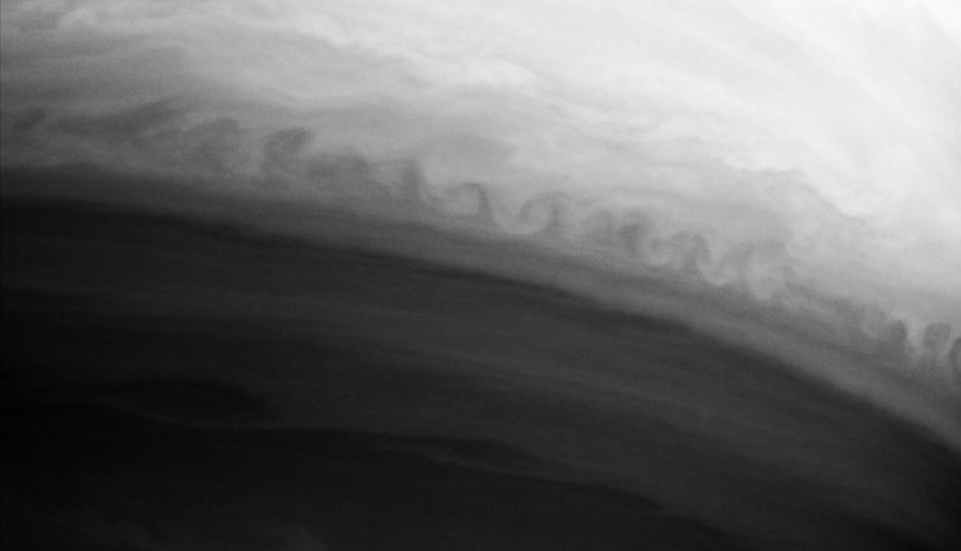

Rough Around the Edges

This turbulent boundary between two latitudinal bands in Saturn’s atmosphere curls repeatedly along its edge in this Cassini image. This pattern is an example of a Kelvin-Helmholtz instability, which occurs when two fluids of different density flow past each other at different speeds. This type of phenomenon should be fairly common on the gas-giant planets given their alternating jets and the different temperatures in their belts and zones.

The image was taken with the Cassini spacecraft narrow angle camera on Oct. 9, 2004, at a distance of 5.9 million kilometers (3.7 million miles) from Saturn through a filter sensitive to wavelengths of infrared light centered at 889 nanometers. The image scale is 69 kilometers (43 miles) per pixel.

The Cassini-Huygens mission is a cooperative project of NASA, the European Space Agency and the Italian Space Agency. The Jet Propulsion Laboratory, a division of the California Institute of Technology in Pasadena, manages the Cassini-Huygens mission for NASA’s Office of Space Science, Washington, D.C. The Cassini orbiter and its two onboard cameras, were designed, developed and assembled at JPL. The imaging team is based at the Space Science Institute, Boulder, Colo.

Credit: NASA/JPL/Space Science Institute